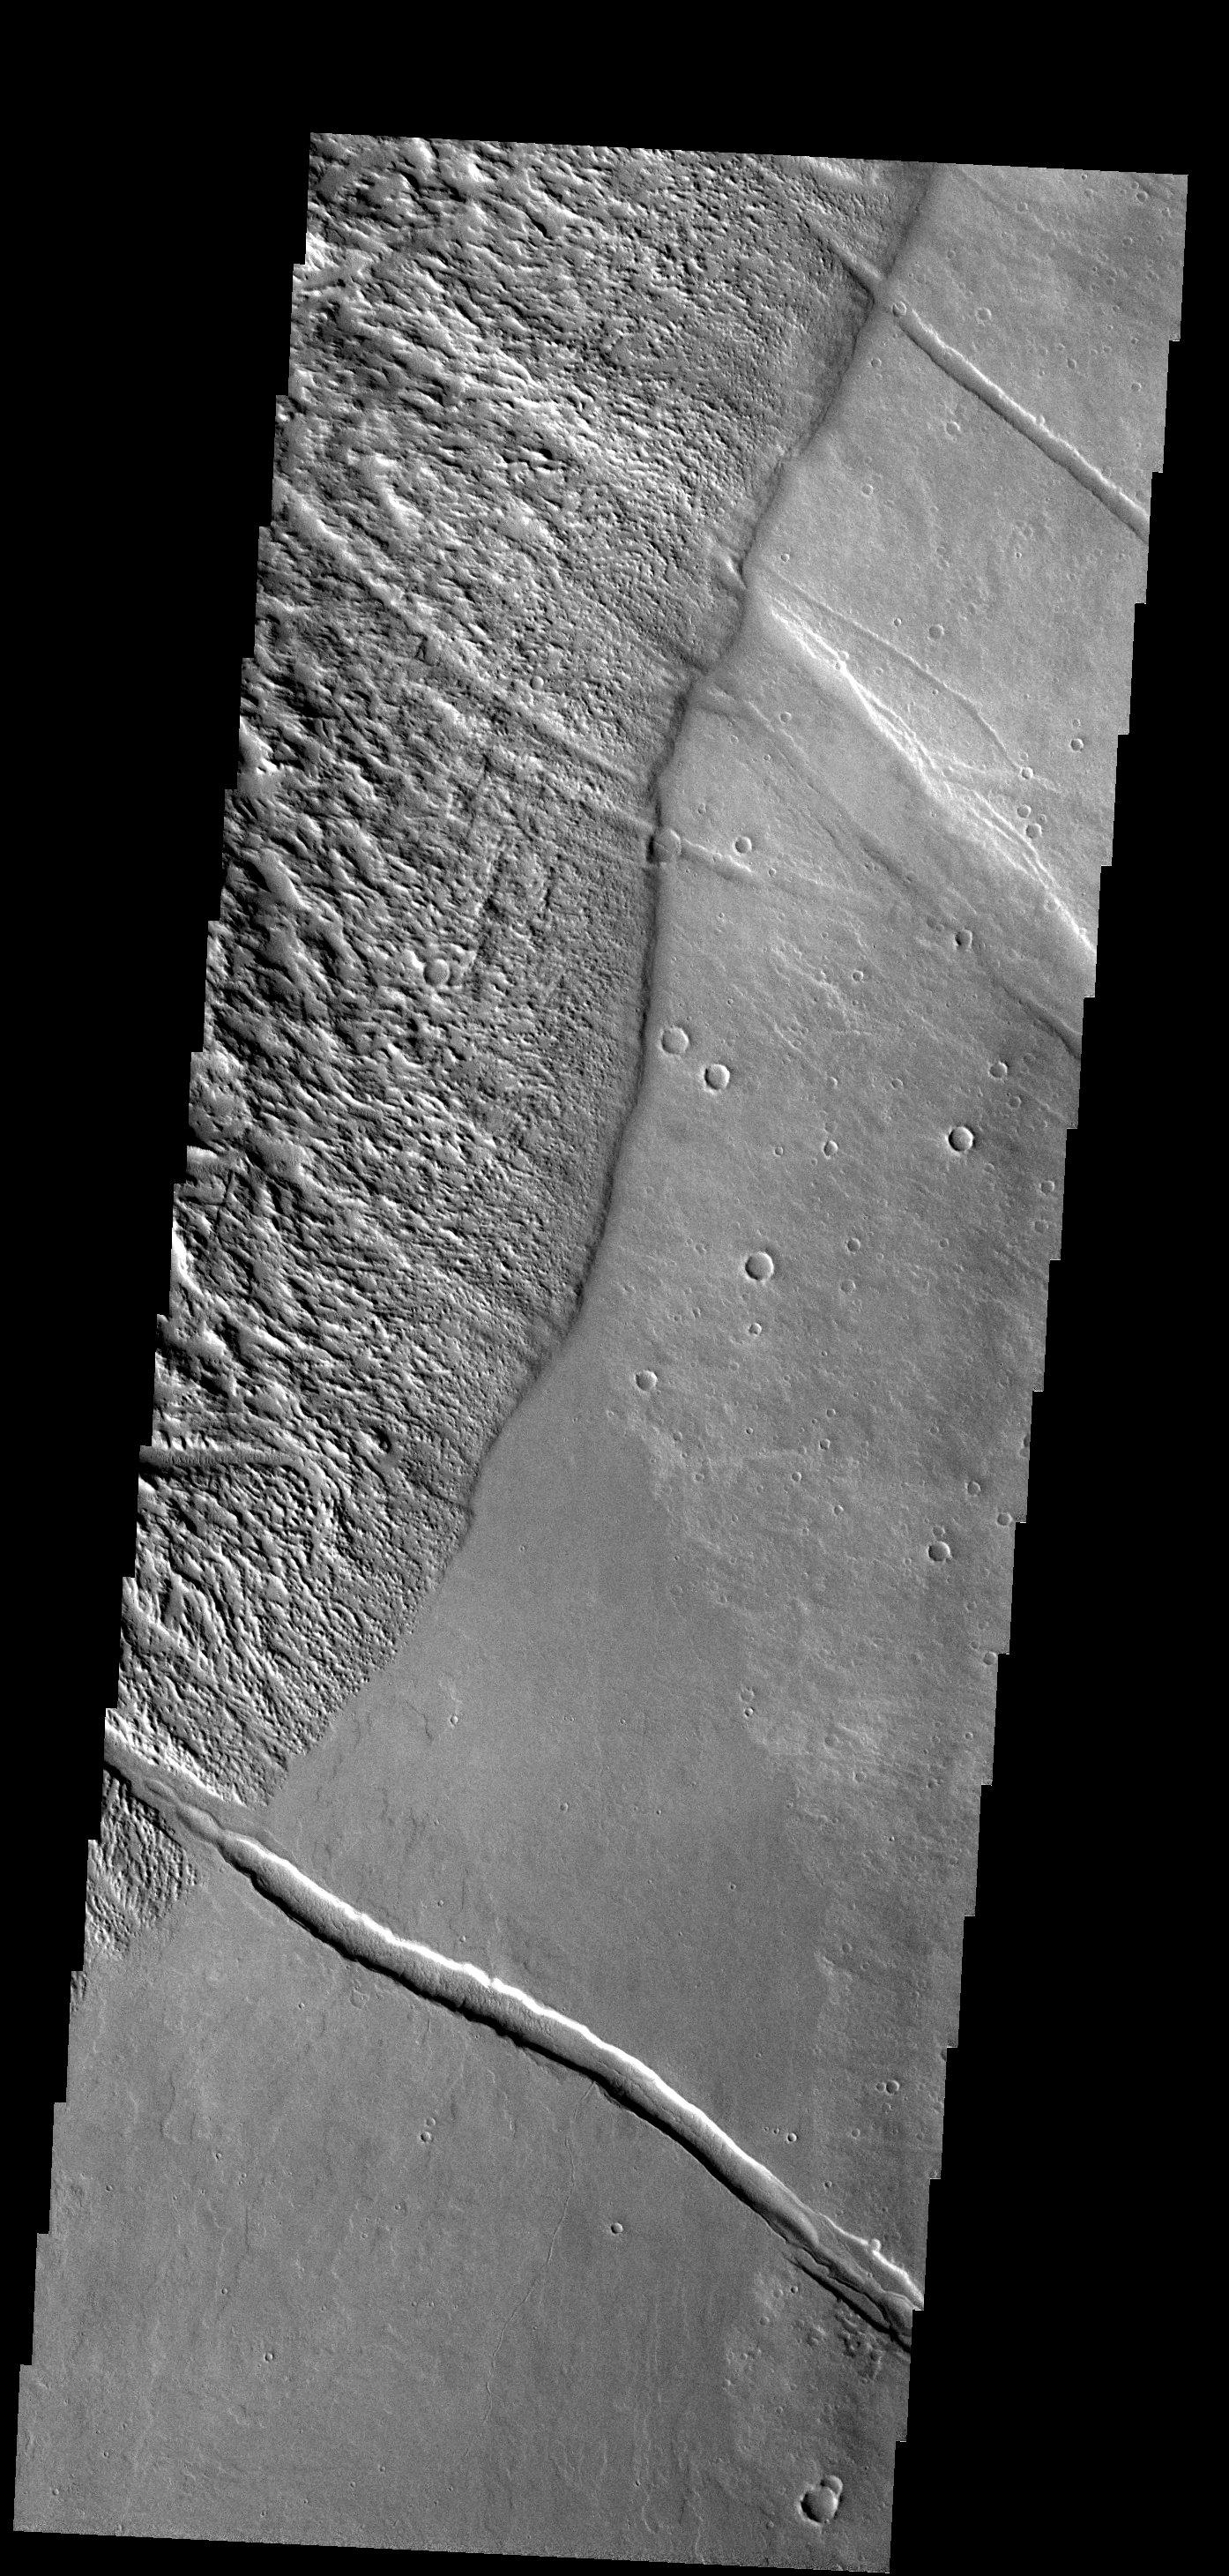

Tharsis Textures

The rugged surface at the left of this image is called Gigas Sulci, the smoother surface to the right is composed of lava flows from the Tharsis volcanoes.

Image information: VIS instrument. Latitude 9.9N, Longitude 234.1E. 18 meter/pixel resolution.

Please see the THEMIS Data Citation Note for details on crediting THEMIS images.

Note: this THEMIS visual image has not been radiometrically nor geometrically calibrated for this preliminary release. An empirical correction has been performed to remove instrumental effects. A linear shift has been applied in the cross-track and down-track direction to approximate spacecraft and planetary motion. Fully calibrated and geometrically projected images will be released through the Planetary Data System in accordance with Project policies at a later time.

NASA’s Jet Propulsion Laboratory manages the 2001 Mars Odyssey mission for NASA’s Office of Space Science, Washington, D.C. The Thermal Emission Imaging System (THEMIS) was developed by Arizona State University, Tempe, in collaboration with Raytheon Santa Barbara Remote Sensing. The THEMIS investigation is led by Dr. Philip Christensen at Arizona State University. Lockheed Martin Astronautics, Denver, is the prime contractor for the Odyssey project, and developed and built the orbiter. Mission operations are conducted jointly from Lockheed Martin and from JPL, a division of the California Institute of Technology in Pasadena.

Credit: NASA/JPL/ASU